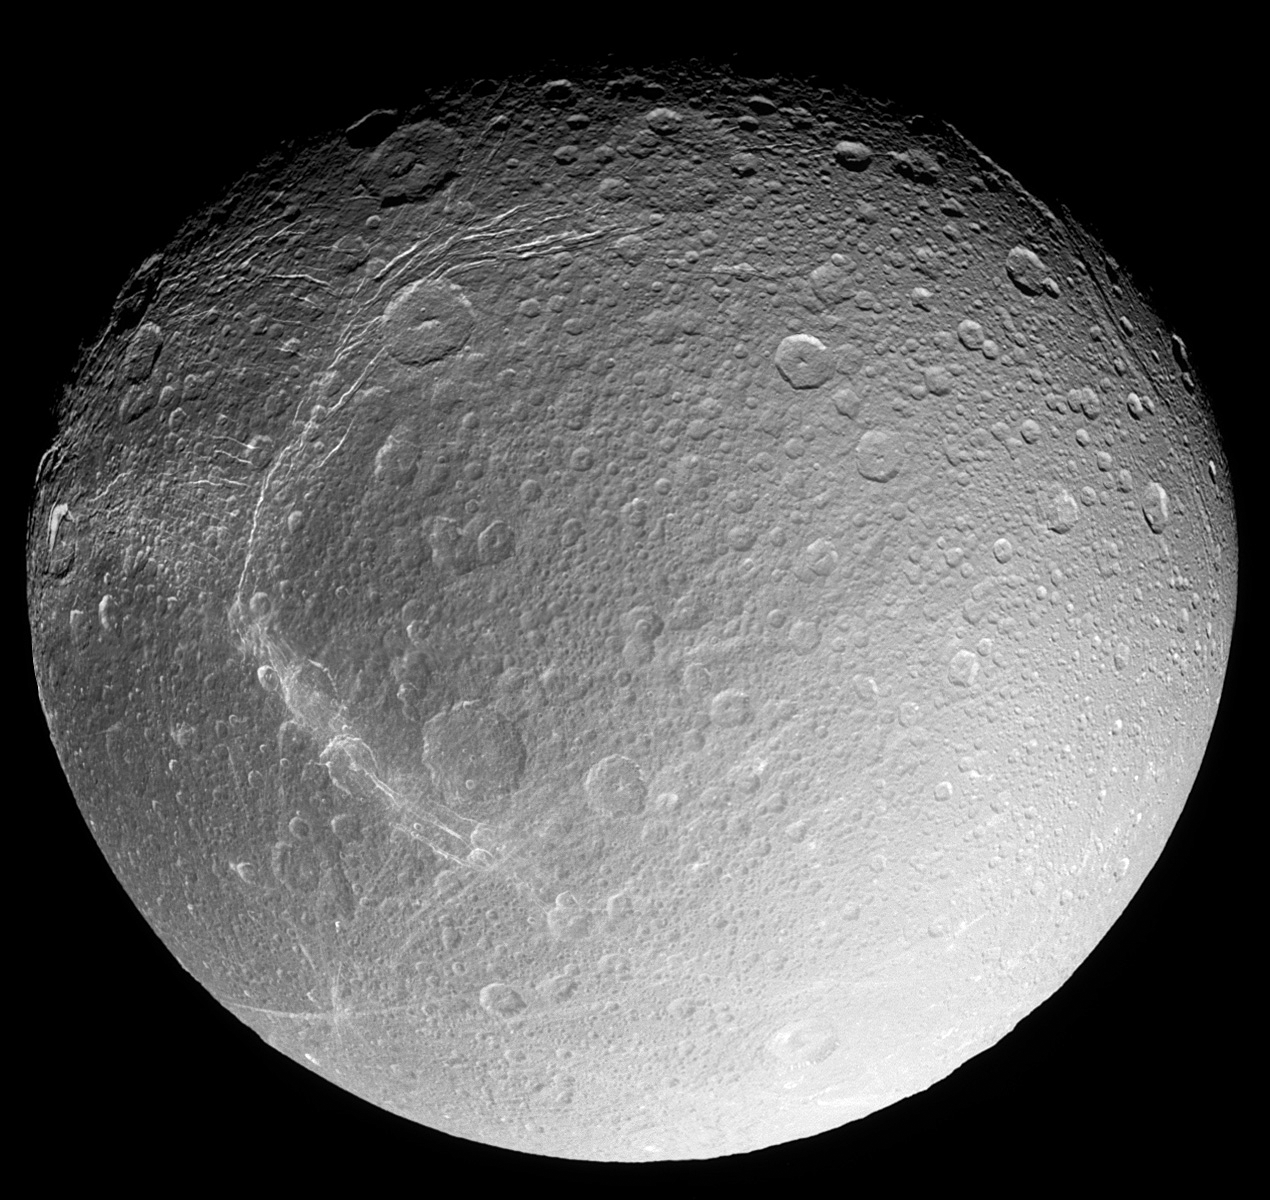

Dione’s Surprise

As it zoomed in on Saturn’s moon Dione for a close flyby, the Cassini spacecraft captured a set of images of the icy moon which have been combined into a mosaic here to provide a stunningly detailed global view.

Five narrow angle frames comprise this view of the ‘wispy terrain’ on the anti-Saturn side of Dione. To the surprise of Cassini imaging scientists, the wispy terrain does not consist of thick ice deposits, but rather the bright ice cliffs created by tectonic fractures. The surface is also clearly very heavily cratered. The image scale is 0.9 kilometers (0.6 miles) per pixel; the phase angle is 34 degrees.

The Cassini-Huygens mission is a cooperative project of NASA, the European Space Agency and the Italian Space Agency. The Jet Propulsion Laboratory, a division of the California Institute of Technology in Pasadena, manages the mission for NASA’s Science Mission Directorate, Washington, D.C. The Cassini orbiter and its two onboard cameras were designed, developed and assembled at JPL. The imaging team is based at the Space Science Institute, Boulder, Colo.

Credit: NASA/JPL/Space Science Institute